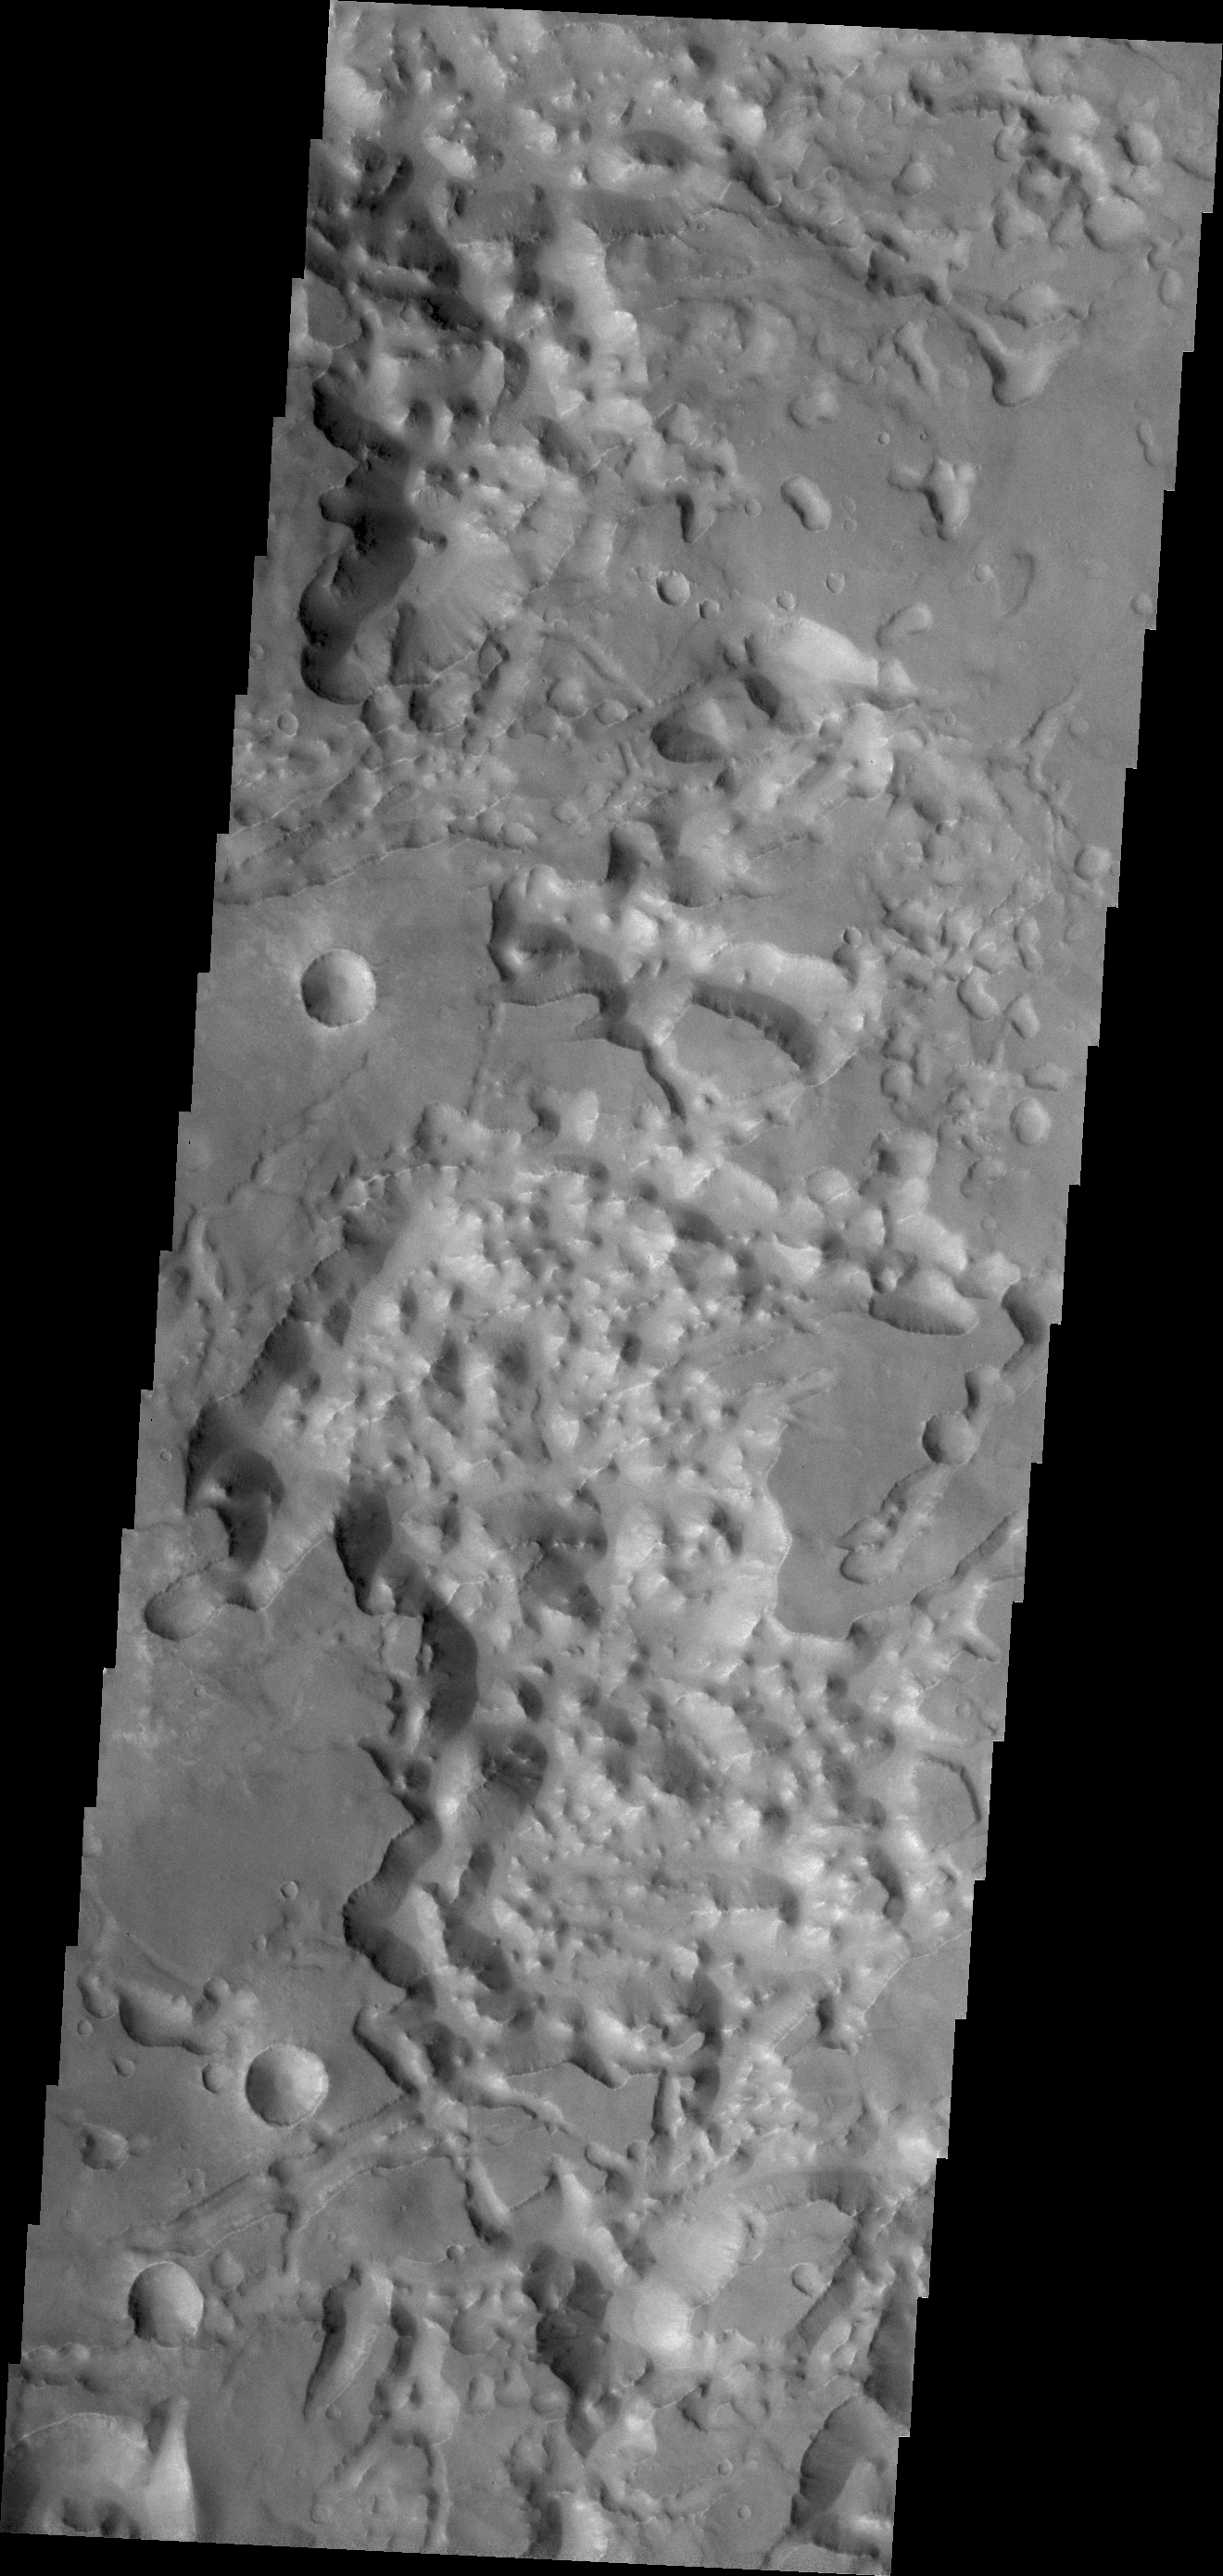

Eos Chaos

The eastern end of Valles Marineris opens into huge low lying channels filled with the mound and valley terrain called chaos. Today’s VIS image shows part of Eos Chaos.

Credit: NASA/JPL/ASU